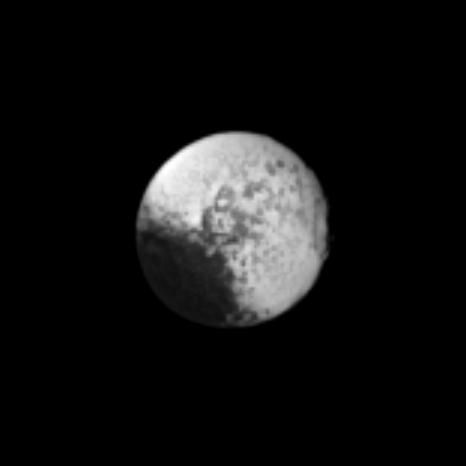

Light-Dark Enigma

The Cassini spacecraft captures a far-off view of the two-toned surface of Saturn’s moon Iapetus.

Scientists continue to investigate the nature of this moon’s surface. See PIA08384 to learn more.

This view looks toward the Saturn-facing side of Iapetus (1,471 kilometers, or 914 miles across). North on Iapetus is up and rotated 45 degrees to the left. Scale in the original image was 22 kilometers (14 miles) per pixel. The image has been magnified by a factor of three and contrast-enhanced to aid visibility.

The image was taken in visible light with the Cassini spacecraft narrow-angle camera on Sept. 24, 2009. The view was obtained at a distance of approximately 3.7 million kilometers (2.3 million miles) from Iapetus and at a Sun-Iapetus-spacecraft, or phase, angle of 12 degrees.

The Cassini-Huygens mission is a cooperative project of NASA, the European Space Agency and the Italian Space Agency. The Jet Propulsion Laboratory, a division of the California Institute of Technology in Pasadena, manages the mission for NASA’s Science Mission Directorate, Washington, D.C. The Cassini orbiter and its two onboard cameras were designed, developed and assembled at JPL. The imaging operations center is based at the Space Science Institute in Boulder, Colo.

Credit: NASA/JPL/Space Science Institute